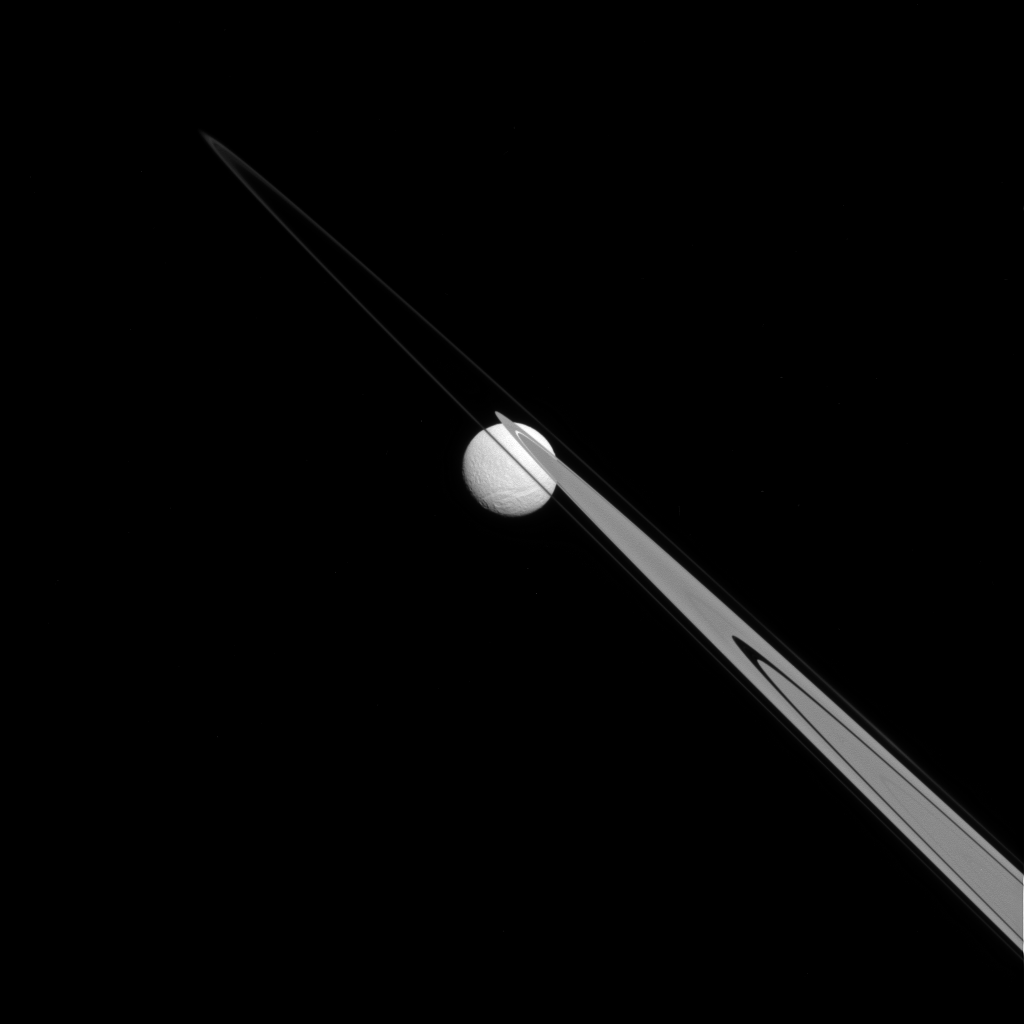

Stuck on the Rings

Like a drop of dew hanging on a leaf, Tethys appears to be stuck to the A and F rings from this perspective.

Tethys (660 miles, or 1,062 kilometers across), like the ring particles, is composed primarily of ice. The gap in the A ring through which Tethys is visible is the Keeler gap, which is kept clear by the small moon Daphnis (not visible here).

This view looks toward the Saturn-facing hemisphere of Tethys. North on Tethys is up and rotated 43 degrees to the right. The image was taken in visible light with the Cassini spacecraft narrow-angle camera on July 14, 2014.

The view was acquired at a distance of approximately 1.1 million miles (1.8 million kilometers) from Tethys and at a Sun-Tethys-spacecraft, or phase, angle of 22 degrees. Image scale is 7 miles (11 kilometers) per pixel.

The Cassini-Huygens mission is a cooperative project of NASA, the European Space Agency and the Italian Space Agency. NASA’s Jet Propulsion Laboratory, a division of the California Institute of Technology in Pasadena, manages the mission for NASA’s Science Mission Directorate, Washington. The Cassini orbiter and its two onboard cameras were designed, developed and assembled at JPL. The imaging operations center is based at the Space Science Institute in Boulder, Colo.

Credit: NASA/JPL-Caltech/Space Science Institute